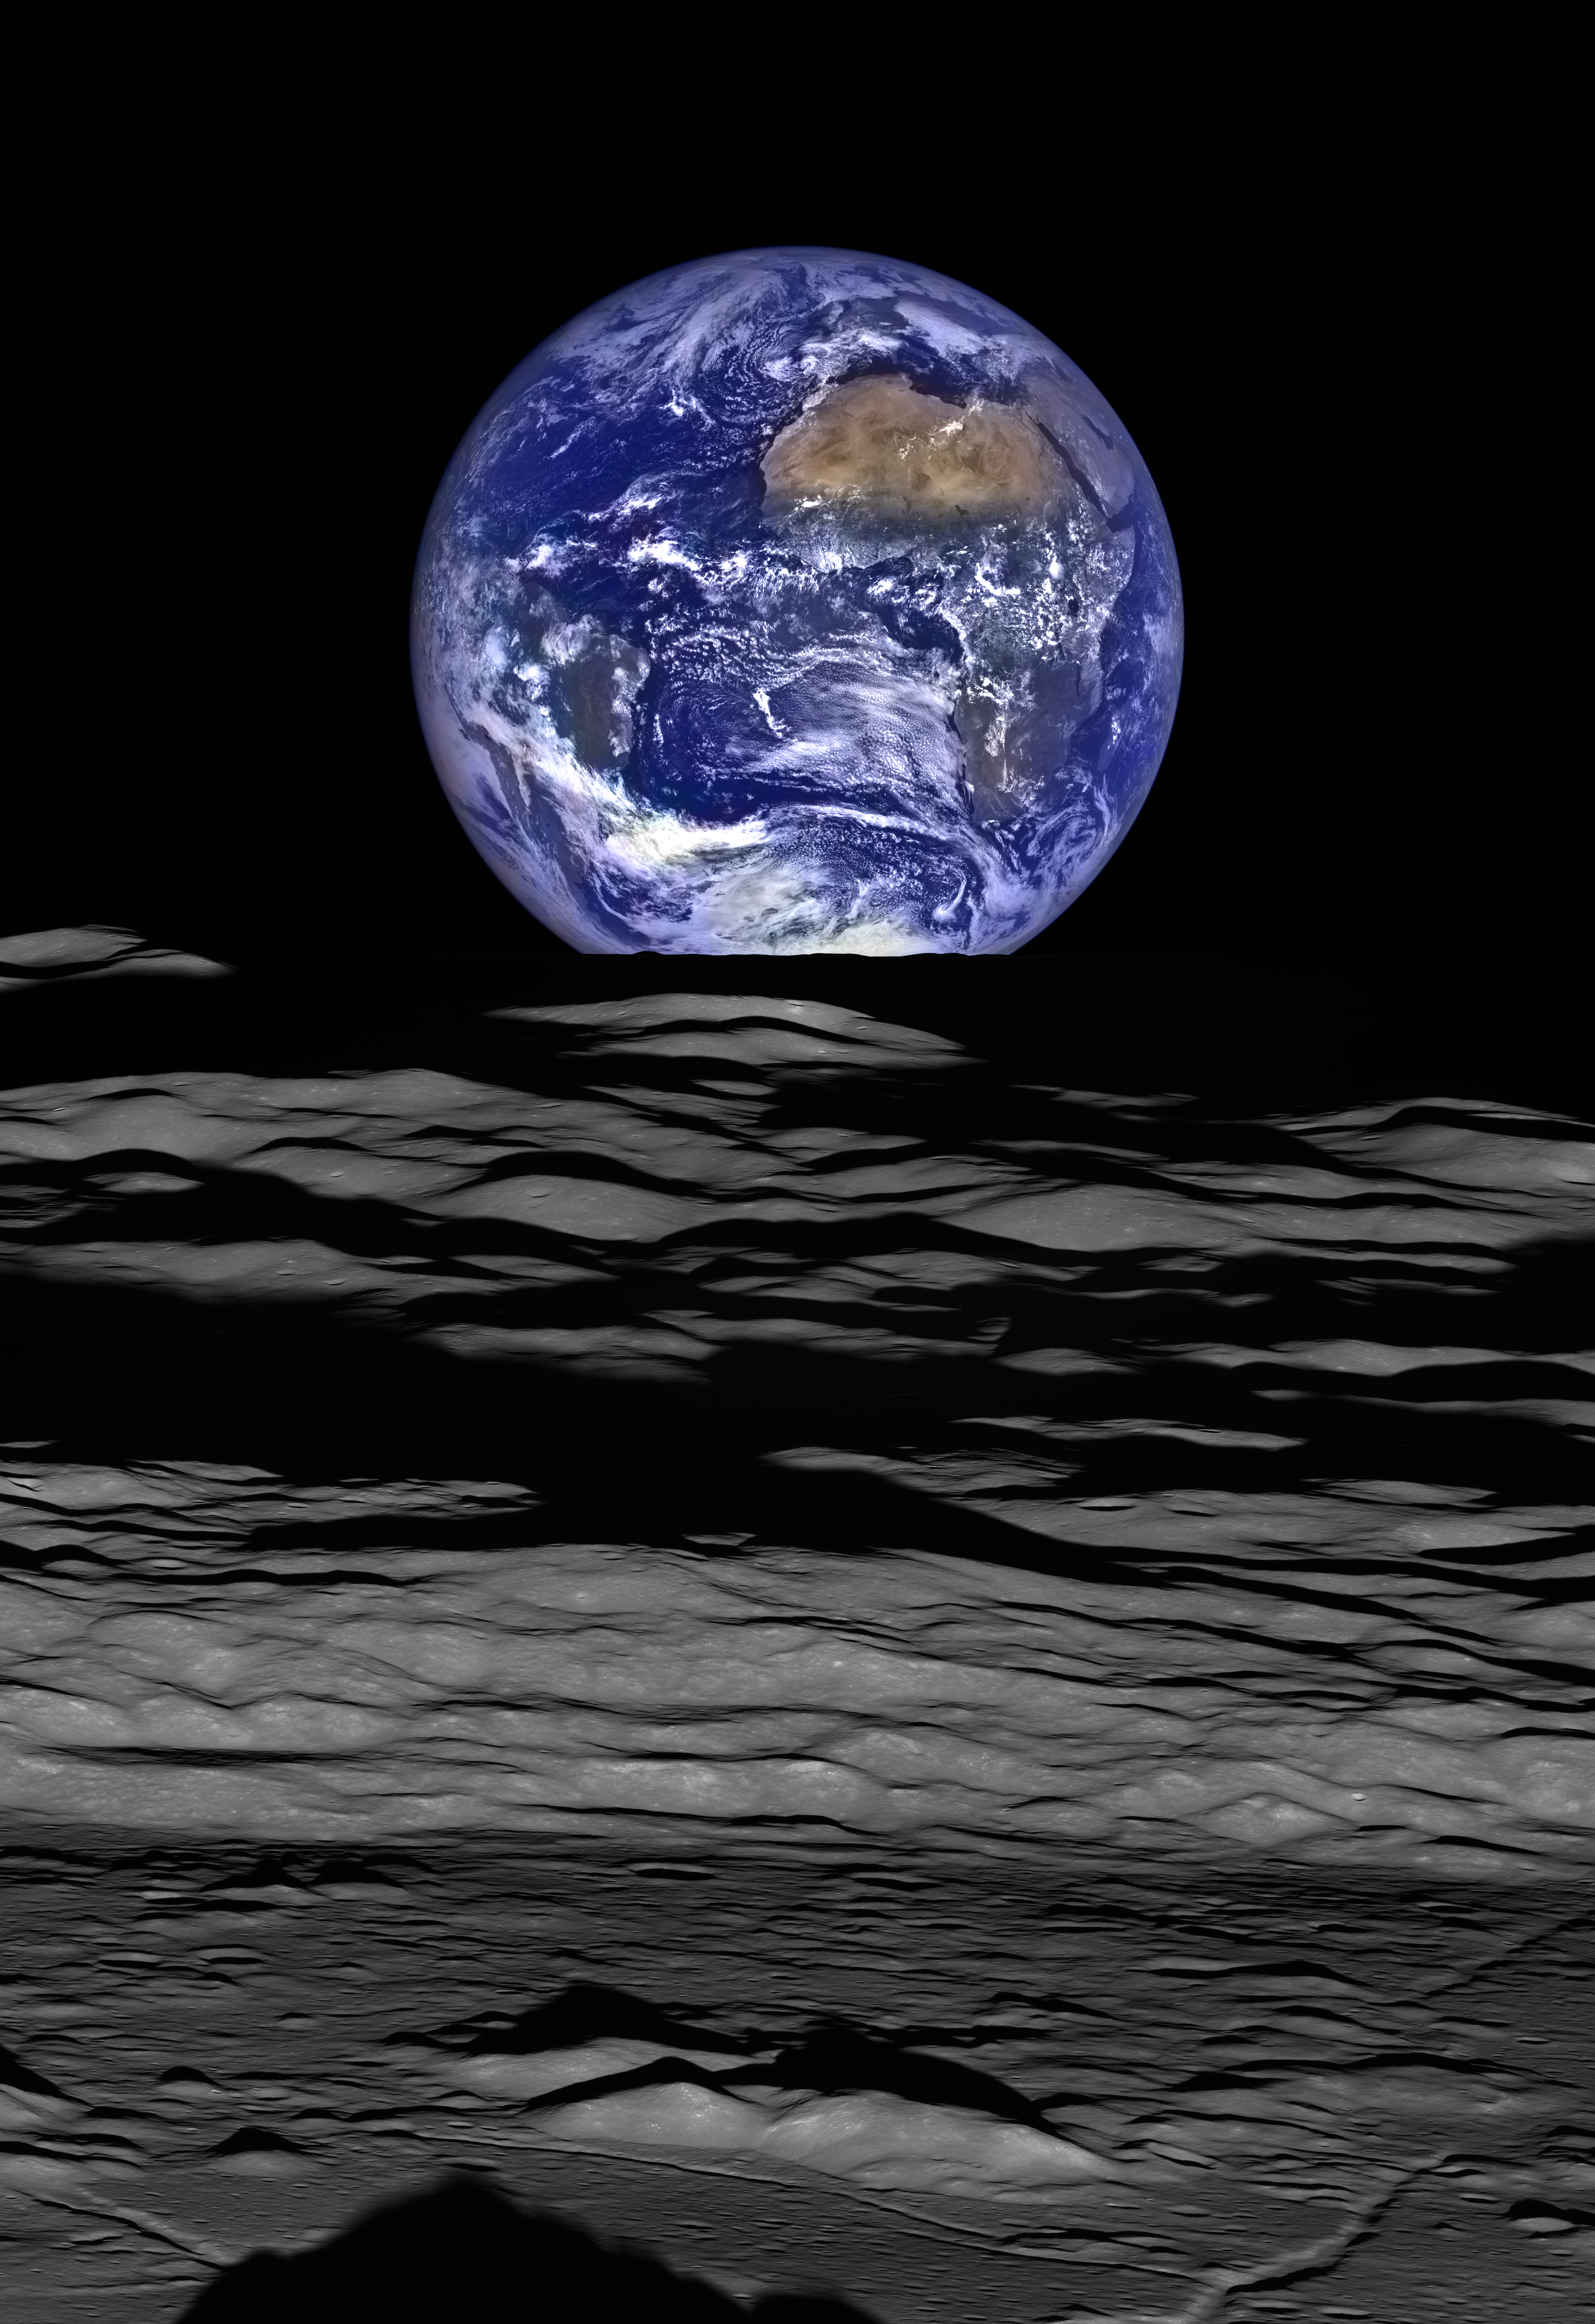

Earthrise from the Lunar Reconnaissance Orbiter (LRO)

Earth’s abundant water makes all the life we know possible. Did comets deliver water to our “blue marble”? The Webb telescope will trace the origins of water in developing planetary systems. This image of Earth straddling the limb of the Moon was captured by the Lunar Reconnaissance Orbiter Camera on October 12, 2015.

Credit: Image: NASA, NASA-GSFC, ASU